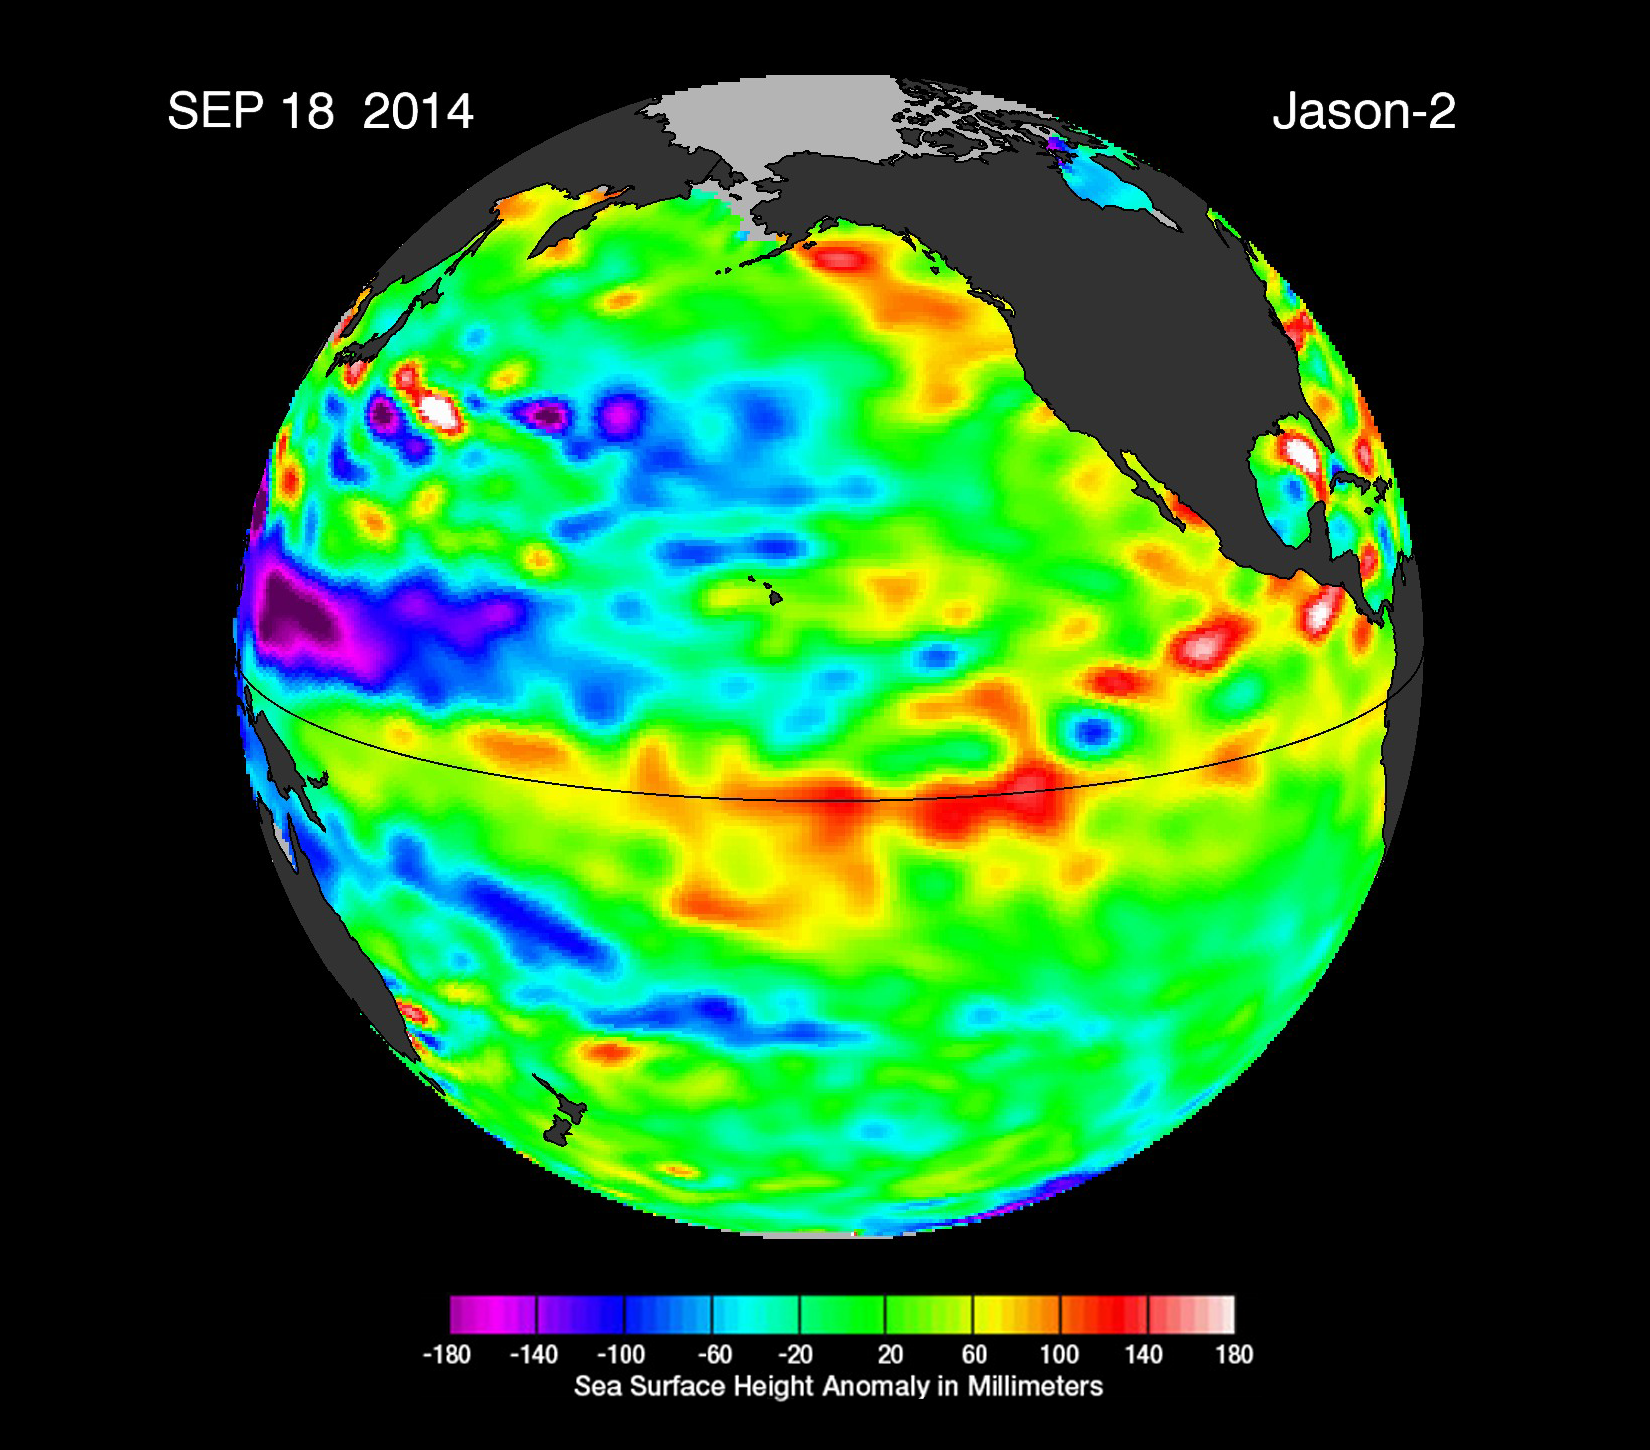

The Fickle El Niño of 2014

Jason-2 Sea Level Residuals Sept. 18, 2014

The latest sea-level-height data from the NASA/European Ocean Surface Topography Mission (OSTM)/Jason-2 satellite mission show a pair of eastward-moving waves of higher sea level, known as Kelvin waves, in the Pacific Ocean — the third such pair of waves this year. Now crossing the central and eastern equatorial Pacific, these warm waves appear as the large area of higher-than-normal sea surface heights (warmer-than-normal ocean temperatures) hugging the equator between 120 degrees west and the International Dateline. The Kelvin waves are traveling eastward and should arrive off Ecuador in late September and early October.

This image was created with data collected by the U.S./European OSTM/Jason-2 satellite during a 10-day period centered on Sept. 18, 2014. It shows a red and yellow area in the central and eastern equatorial Pacific, indicating that the ocean surface is about 4 to 6 inches (10 to 12 centimeters) above normal. Green indicates near-normal conditions. These regions contrast with the western equatorial Pacific, where sea levels (blue and purple areas) are 3 to 6 inches (8 to 15 centimeters) lower than normal.

The height of the ocean water relates, in part, to its temperature, and thus is an indicator of the amount of heat stored in the ocean below. As the ocean warms, the water expands and the sea level rises; as it cools, its level falls. Above-normal height variations along the equatorial Pacific indicate El Niño conditions, while below-normal height variations indicate La Niña conditions. The temperature of the upper ocean can have a significant influence on weather patterns and climate.

For an overview of 2014’s El Niño prospects and Kelvin waves, please see http://science.nasa.gov/science-news/science-at-nasa/2014/19may_elnino/.

To learn more on NASA’s satellite altimetry programs, visit http://sealevel.jpl.nasa.gov.

The comings and goings of El Niño and La Niña are part of the long-term, evolving state of global climate, for which measurements of sea surface height are a key indicator. Jason-2 is a joint effort between NASA, the National Oceanic and Atmospheric Administration (NOAA), the French Space Agency Centre National d’Etudes Spatiales (CNES) and the European Organisation for the Exploitation of Meteorological Satellites (EUMETSAT). JPL manages the U.S. portion of Jason-2 for NASA’s Science Mission Directorate, Washington, D.C. In early 2015, NASA and its international partners CNES, NOAA and EUMETSAT will launch Jason-3, which will extend the timeline of ocean surface topography measurements begun by the Topex/Poseidon and Jason 1 and 2 satellites. Jason-3 will make highly detailed measurements of sea level on Earth to gain insight into ocean circulation and climate change. JPL is a division of the California Institute of Technology.

Photojournal Note: The Jason-3 launch date is Sunday, Jan. 17, 2016, 10:42 A.M. PST.

Credit: NASA/JPL-Caltech